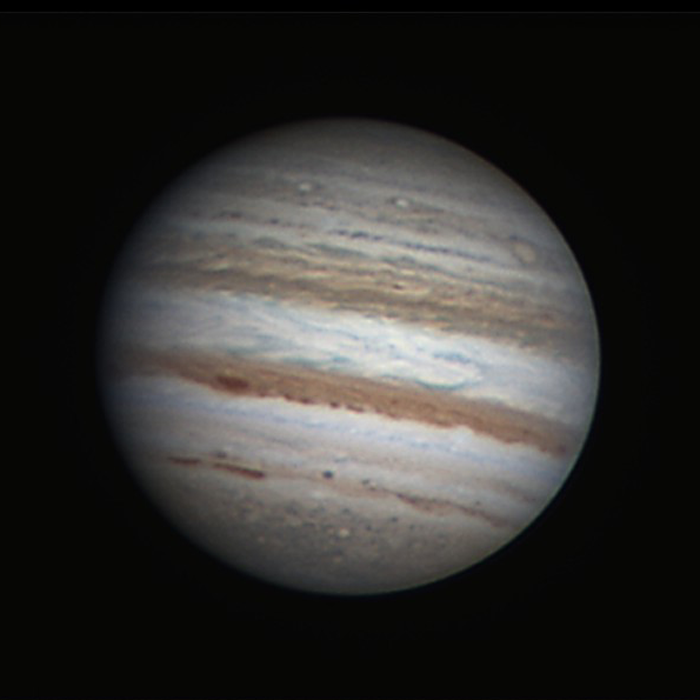

Covering Jupiter from Earth and Space

Ground-based astronomers will be playing a vital role in NASA’s Juno mission. Because Jupiter has such a dynamic atmosphere, images from the amateur astronomy community are needed to help the JunoCam instrument team predict what features will be visible when the camera’s images are taken.

This image was acquired by Freddy Willems on July 26, 2011. The level of detail captured here illustrates how well ground-based astronomers are able to image the planet. The views acquired by Juno’s camera, called JunoCam, as the spacecraft travels through its polar orbit provide a unique vantage point not available to Earth-based observers. JunoCam images therefore complement equatorial views like this one, allowing scientists to study the global dynamics of this giant planet’s atmosphere. South is up in this image.

Credit: NASA/Freddy Willems, Amateur Astronomer